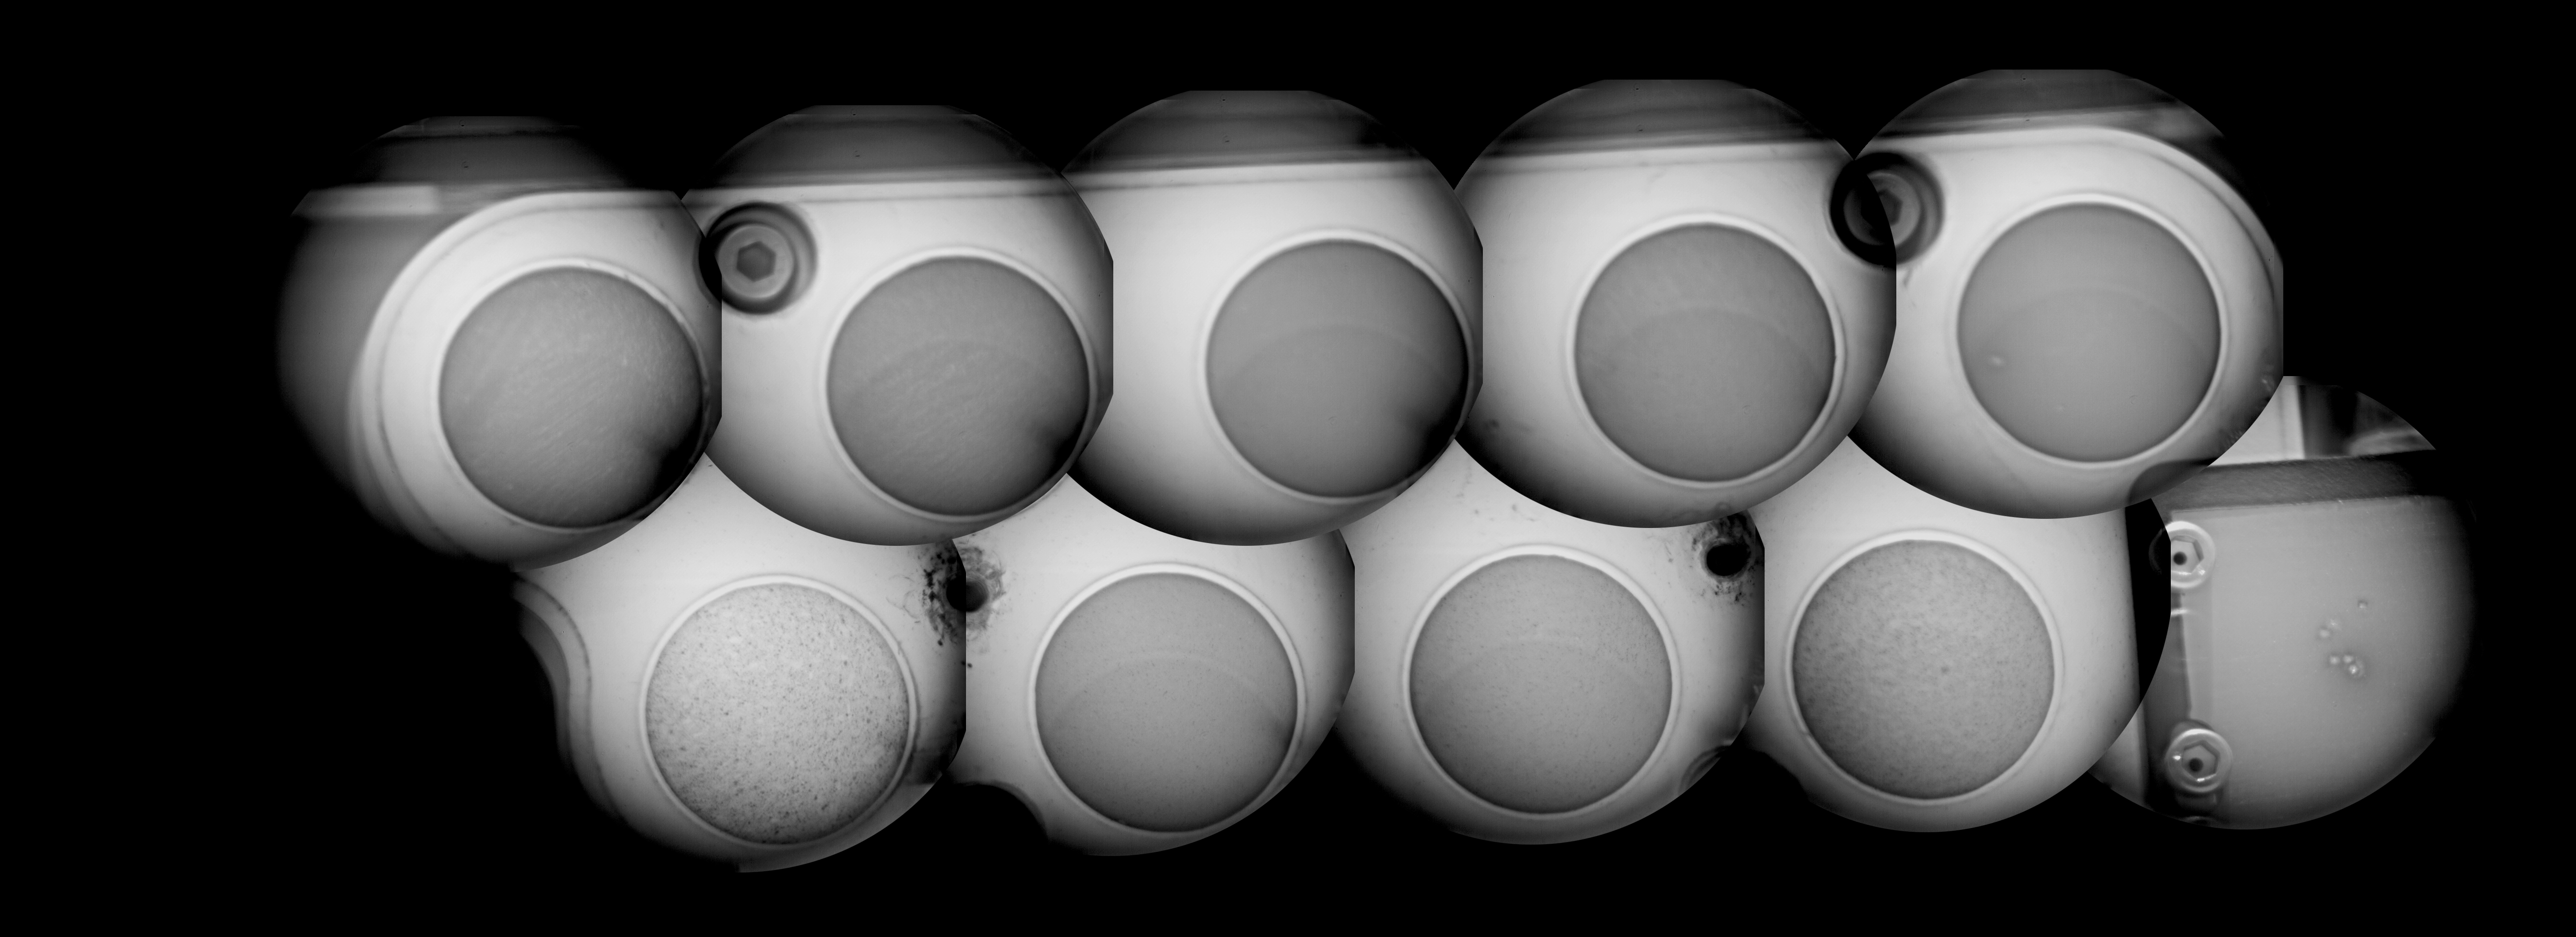

Checking out ChemCam’s View

This mosaic shows the calibration target for the Chemistry and Camera (ChemCam) instrument on NASA’s Curiosity rover, as seen by the ChemCam’s remote micro-imager. The 10 images incorporated in this mosaic were taken on Aug. 15.

The ChemCam instrument will be firing a series of powerful, but invisible, laser pulses at a target rock or soil. It is located on the rover’s mast. A telescopic camera known as the remote micro-imager will show the context of the spots hit with the laser.

The calibration target has nine circles of different materials that scientists think the rover might encounter on Mars and one titanium-alloy square with a painted edge. The assembly is 5 inches (13 centimeters) long and incorporates targets fabricated in France and at Los Alamos National Laboratory in a metal body fabricated at Mt. Holyoke College in South Hadley, Mass. In these images, scientists can see that the targets have different textures. Also visible in the titanium square are pits from laser firing tests before launch.

ChemCam’s imager was provided by the French space agency (CNES) and was flight- qualified by the Institute of Space Astrophysics in Orsay, France (IAS).

JPL manages the Mars Science Laboratory/Curiosity for NASA’s Science Mission Directorate in Washington. The rover was designed, developed and assembled at JPL, a division of the California Institute of Technology in Pasadena.

Credit: NASA/JPL-Caltech/LANL/CNES/IRAP